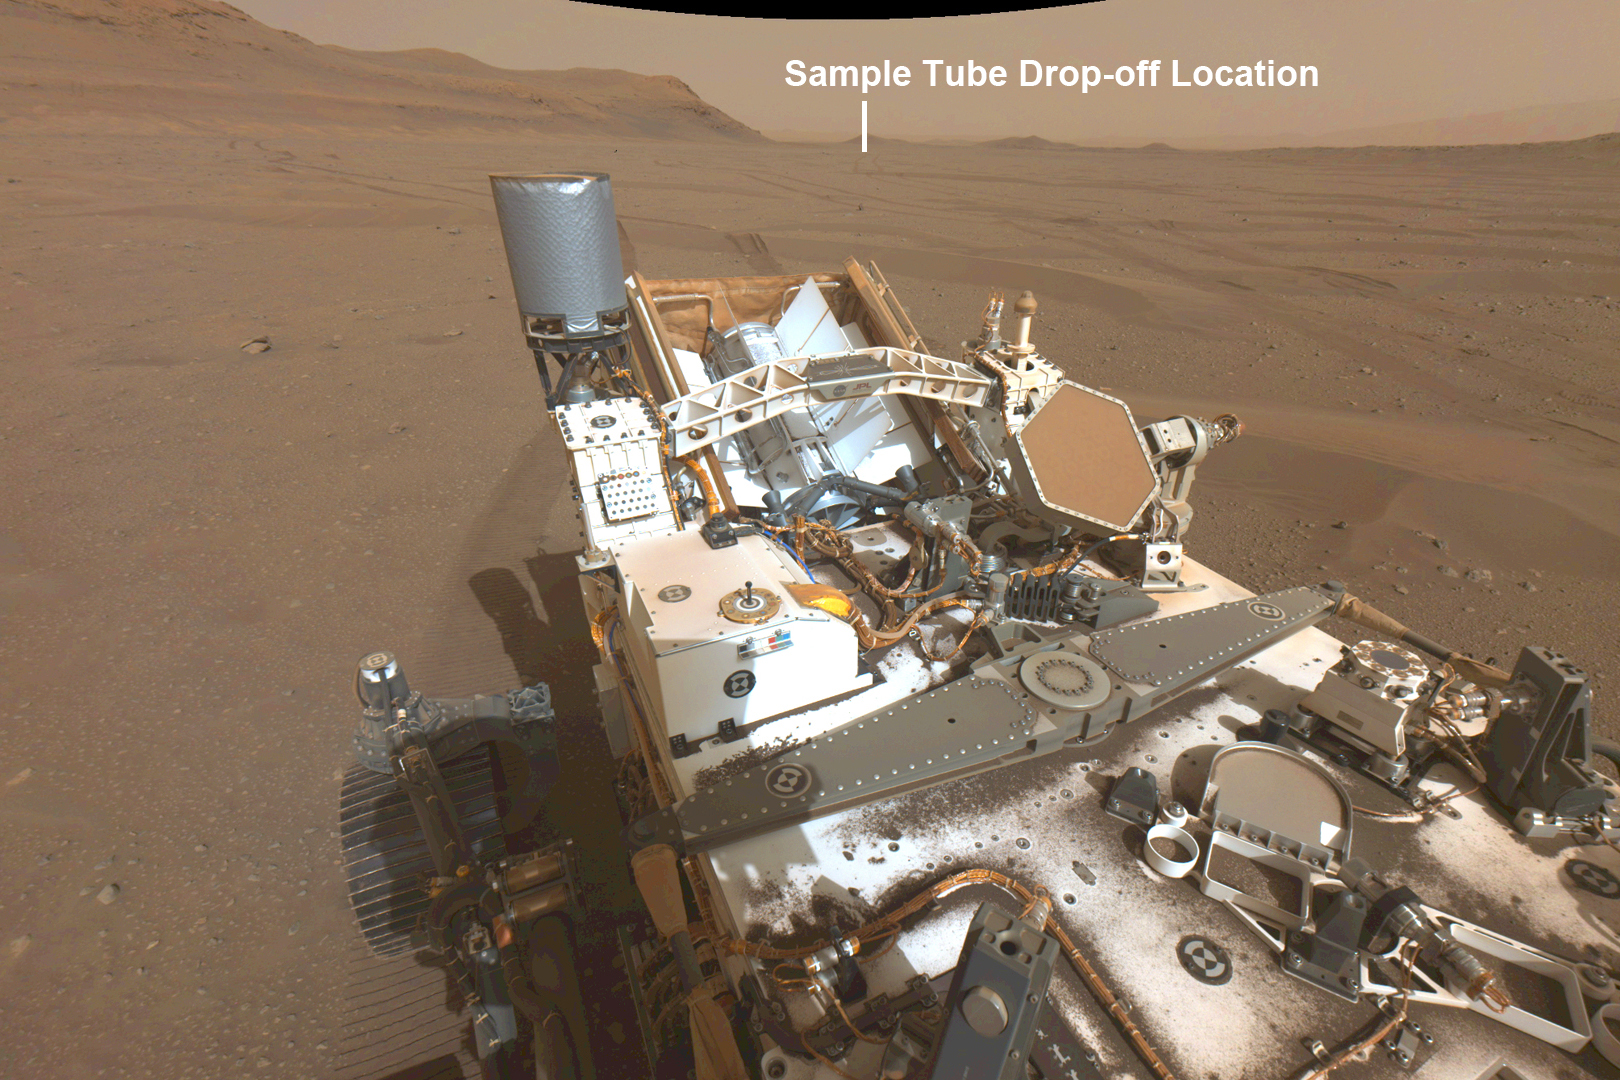

Perseverance’s View of Possible Future Sample Cache Depot Site

This annotated image from NASA’s Perseverance Mars rover shows its wheel tracks in Jezero Crater and a distant view of the first potential location it could deposit a group of sample tubes for possible future return to Earth. The image was taken on Aug. 29, 2022, the 542nd Martian day, or sol, of the rover’s mission, by Perseverance’s navigation camera.

Sample tubes already filled with rock are currently stored in the rover’s Sampling and Caching System. Perseverance will deposit select samples in designated locations.

Subsequent NASA missions, in cooperation with ESA (European Space Agency), would collect these sealed samples from the surface and return them to Earth for in-depth analysis as part of the Mars Sample Return campaign.

This image has been linearized to remove optical lens distortion effects.

A key objective for Perseverance’s mission on Mars is astrobiology, including the search for signs of ancient microbial life. The rover will characterize the planet’s geology and past climate, pave the way for human exploration of the Red Planet, and be the first mission to collect and cache Martian rock and regolith (broken rock and dust).

The Mars 2020 Perseverance mission is part of NASA’s Moon to Mars exploration approach, which includes Artemis missions to the Moon that will help prepare for human exploration of the Red Planet.

NASA’s Jet Propulsion Laboratory, which is managed for the agency by Caltech in Pasadena, California, built and manages operations of the Perseverance rover.

Credit: NASA/JPL-Caltech